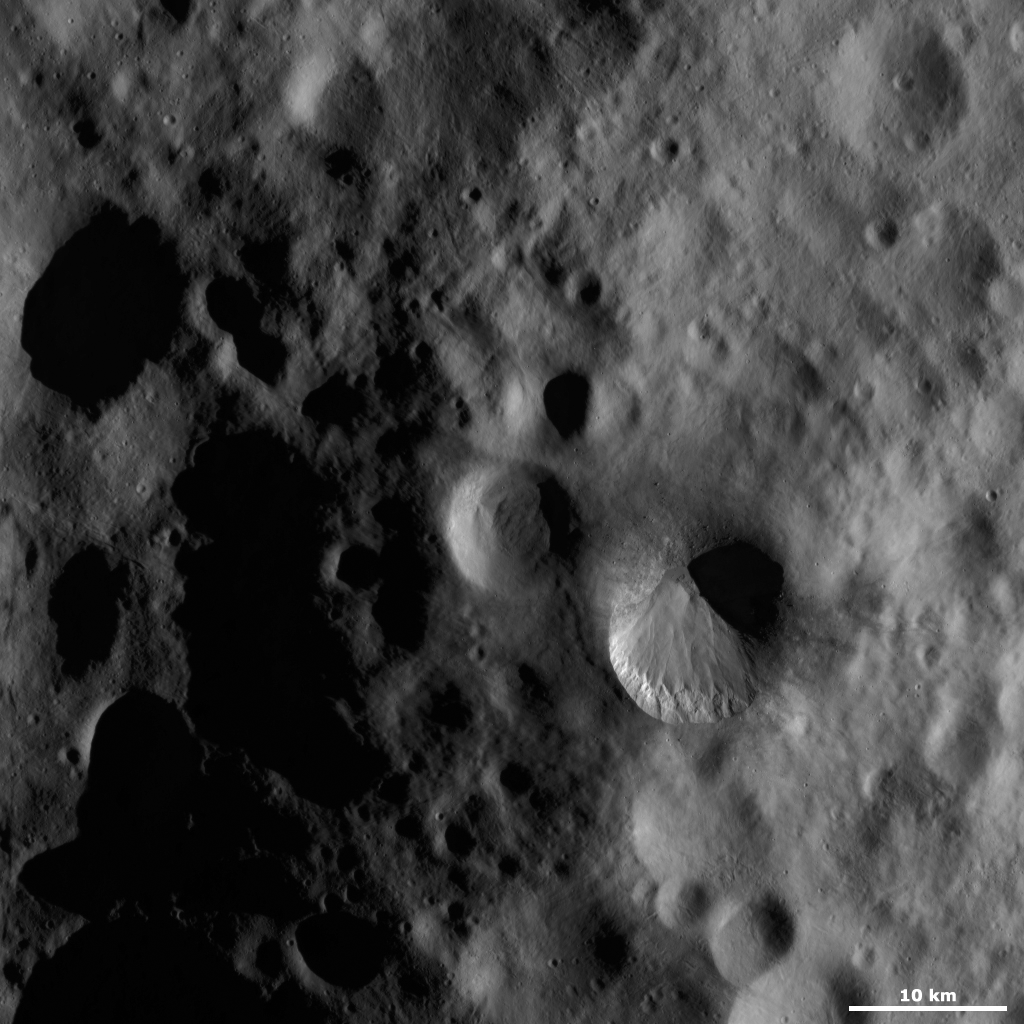

Fabia Crater

This Dawn framing camera (FC) image of Vesta shows Fabia crater, which is the large crater offset to the bottom right of the center of the image. Fabia crater is very distinctive because the two sides of its rim have very different states of freshness. In this image the bottom part of the rim is distinct and fresh but the top part of the rim is much more rounded and degraded. This dichotomy between the rims is possibly due to material slumping over the top part of Fabia’s rim, which caused the rim to become obscured and look more degraded. There are linear features visible on the illuminated part of Fabia crater, which were probably created by material cascading towards the center of the crater. There is also a distinguishing band of bright material along the bottom rim of the crater.

This image is located in Vesta’s Numisia quadrangle, in Vesta’s northern hemisphere. NASA’s Dawn spacecraft obtained this image with its framing camera on Oct. 19, 2011. This image was taken through the camera’s clear filter. The distance to the surface of Vesta is 700 kilometers (435 miles) and the image has a resolution of about 63 meters (207 feet) per pixel. This image was acquired during the HAMO (high-altitude mapping orbit) phase of the mission.

The Dawn mission to Vesta and Ceres is managed by NASA’s Jet Propulsion Laboratory, a division of the California Institute of Technology in Pasadena, for NASA’s Science Mission Directorate, Washington D.C. UCLA is responsible for overall Dawn mission science. The Dawn framing cameras have been developed and built under the leadership of the Max Planck Institute for Solar System Research, Katlenburg-Lindau, Germany, with significant contributions by DLR German Aerospace Center, Institute of Planetary Research, Berlin, and in coordination with the Institute of Computer and Communication Network Engineering, Braunschweig. The framing camera project is funded by the Max Planck Society, DLR, and NASA/JPL.

Credit: NASA/JPL-Caltech/UCLA/MPS/DLR/IDA